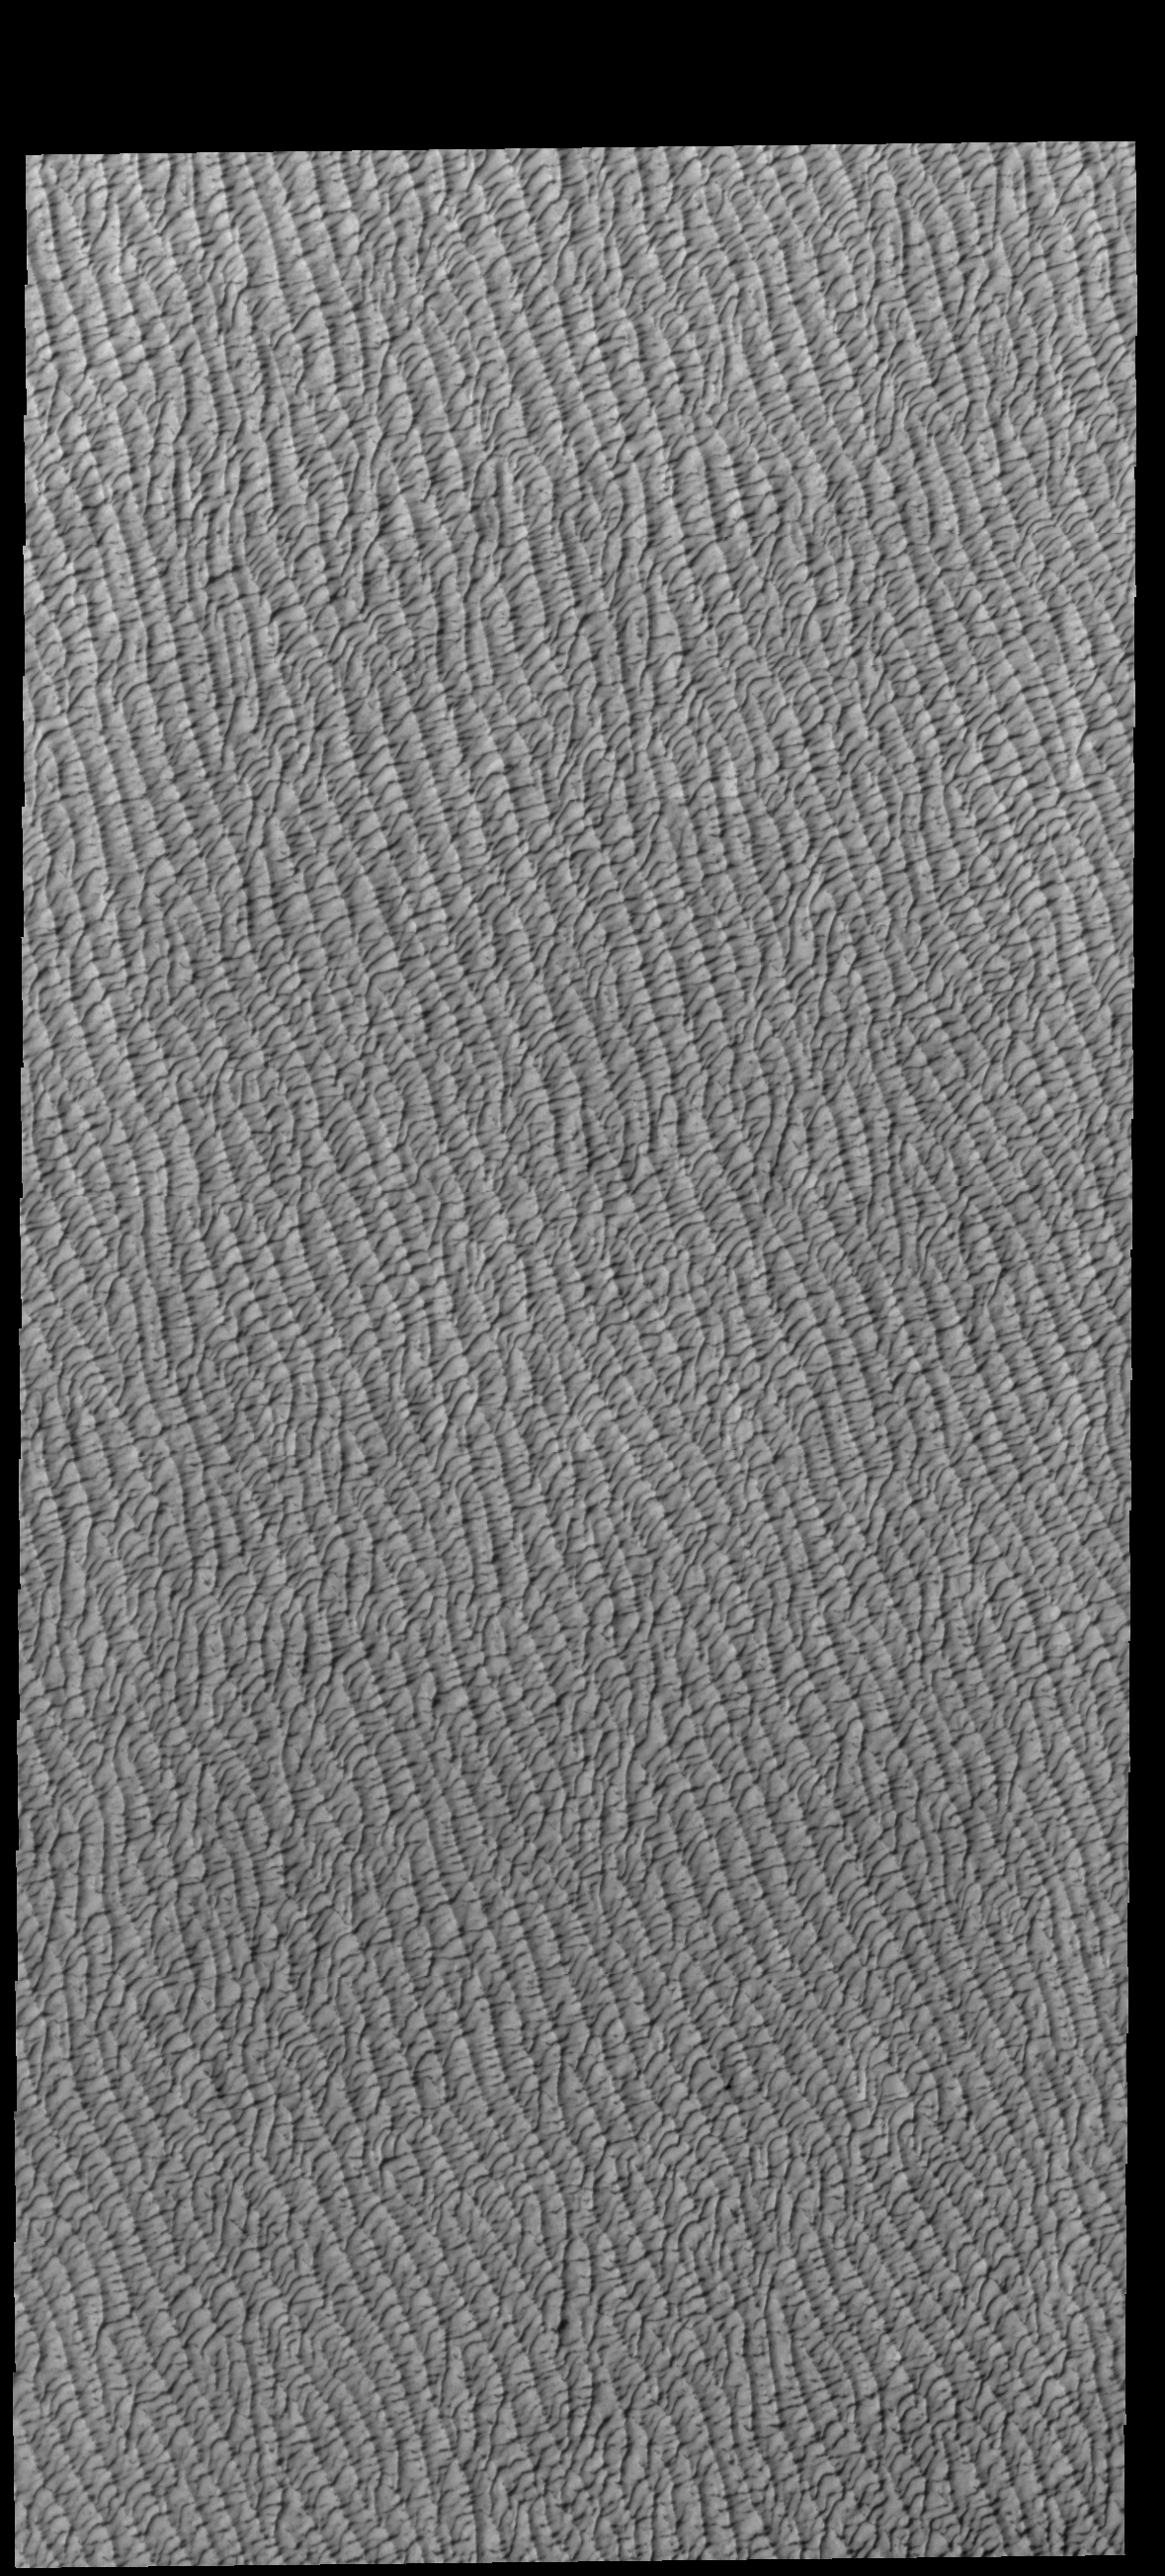

Olympia Undae

This VIS image shows a small portion of Olympia Undae. This large dune field is found near the north polar cap.

Credit: NASA/JPL-Caltech/ASU